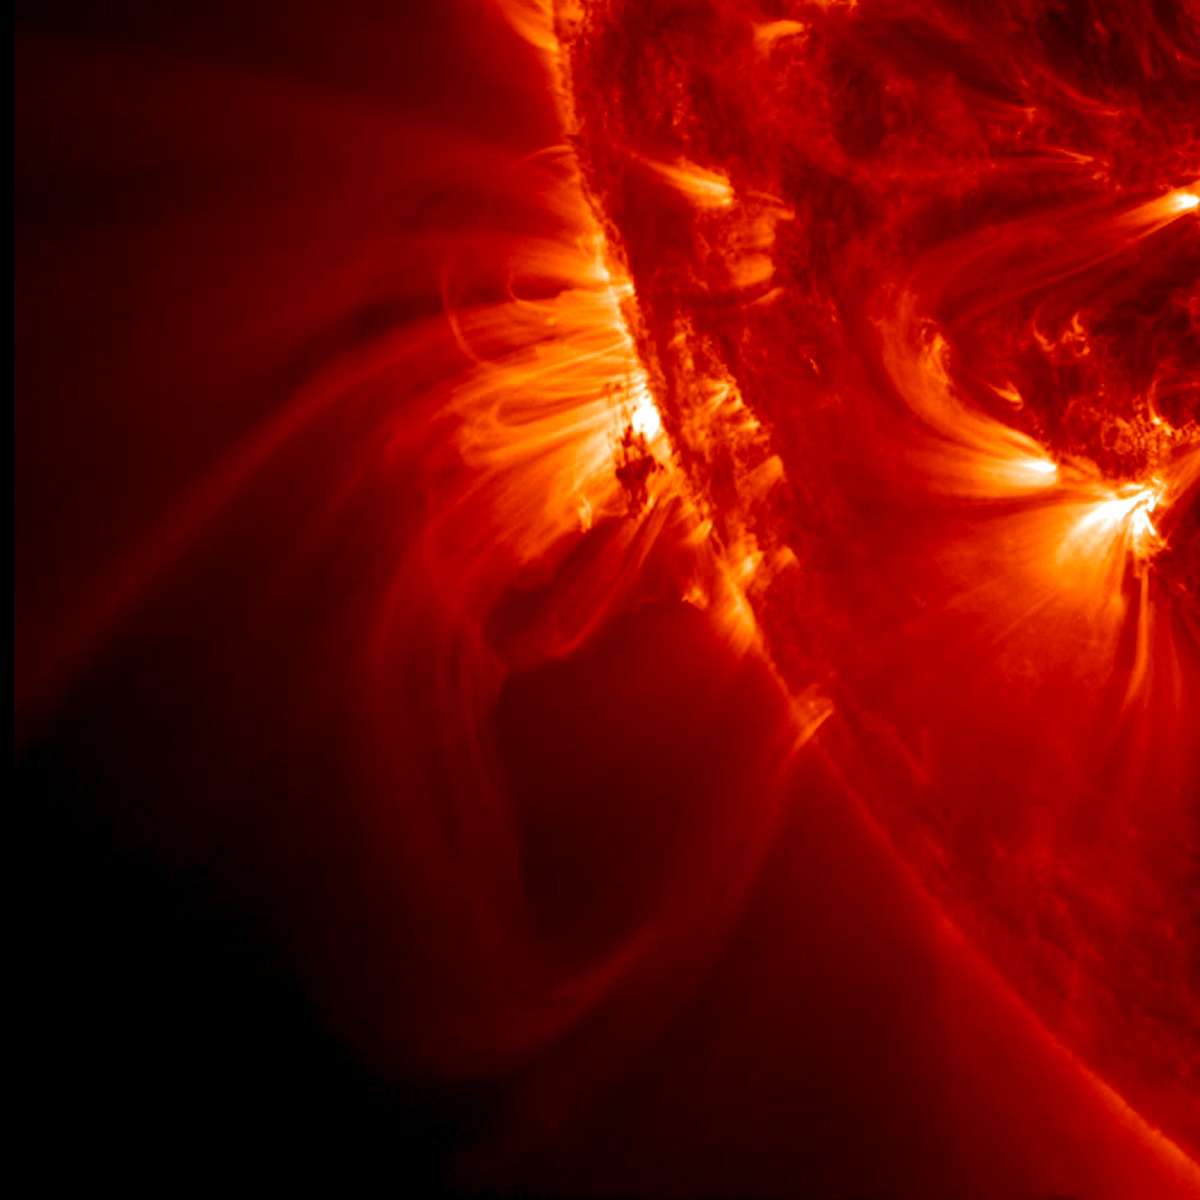

Tight Loops Close-Up

NASA's Solar Dynamics Observatory (SDO) zoomed in almost to its maximum level to watch tight, bright loops and much longer, softer loops shift and sway above an active region on the sun, while a darker blob of plasma in their midst was pulled about every which way (May 13-14, 2014).

Credit: NASA/Solar Dynamics Observatory